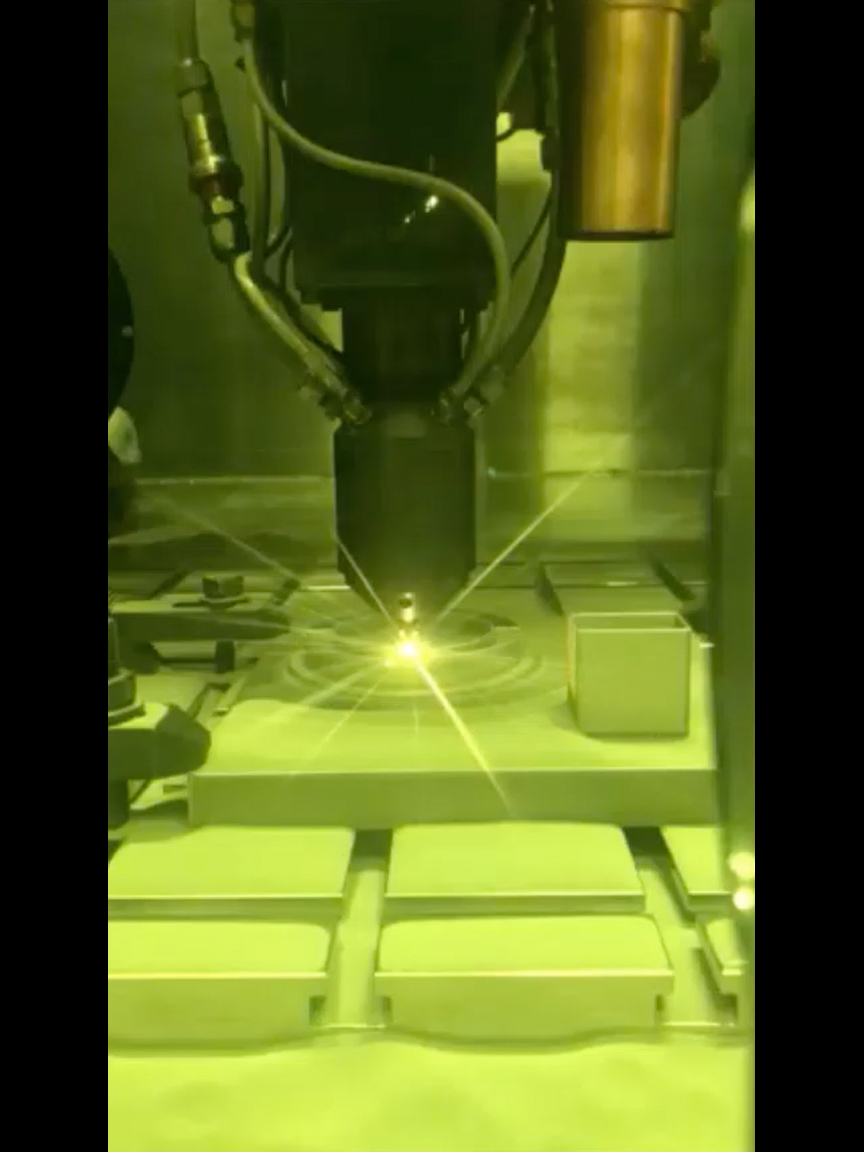

Video of 3D printing at JPL

This video clip shows a 3D printing technique where a printer head scans over each layer of a part, blowing metal powder that is melted by a laser. It’s one of several ways parts are 3D printed at NASA’s Jet Propulsion Laboratory, but was not used to create the parts aboard the Perseverance rover.

NASA’s Jet Propulsion Laboratory in Southern California built and will manage operations of the Mars 2020 Perseverance rover for NASA.

Credit: NASA/JPL-Caltech